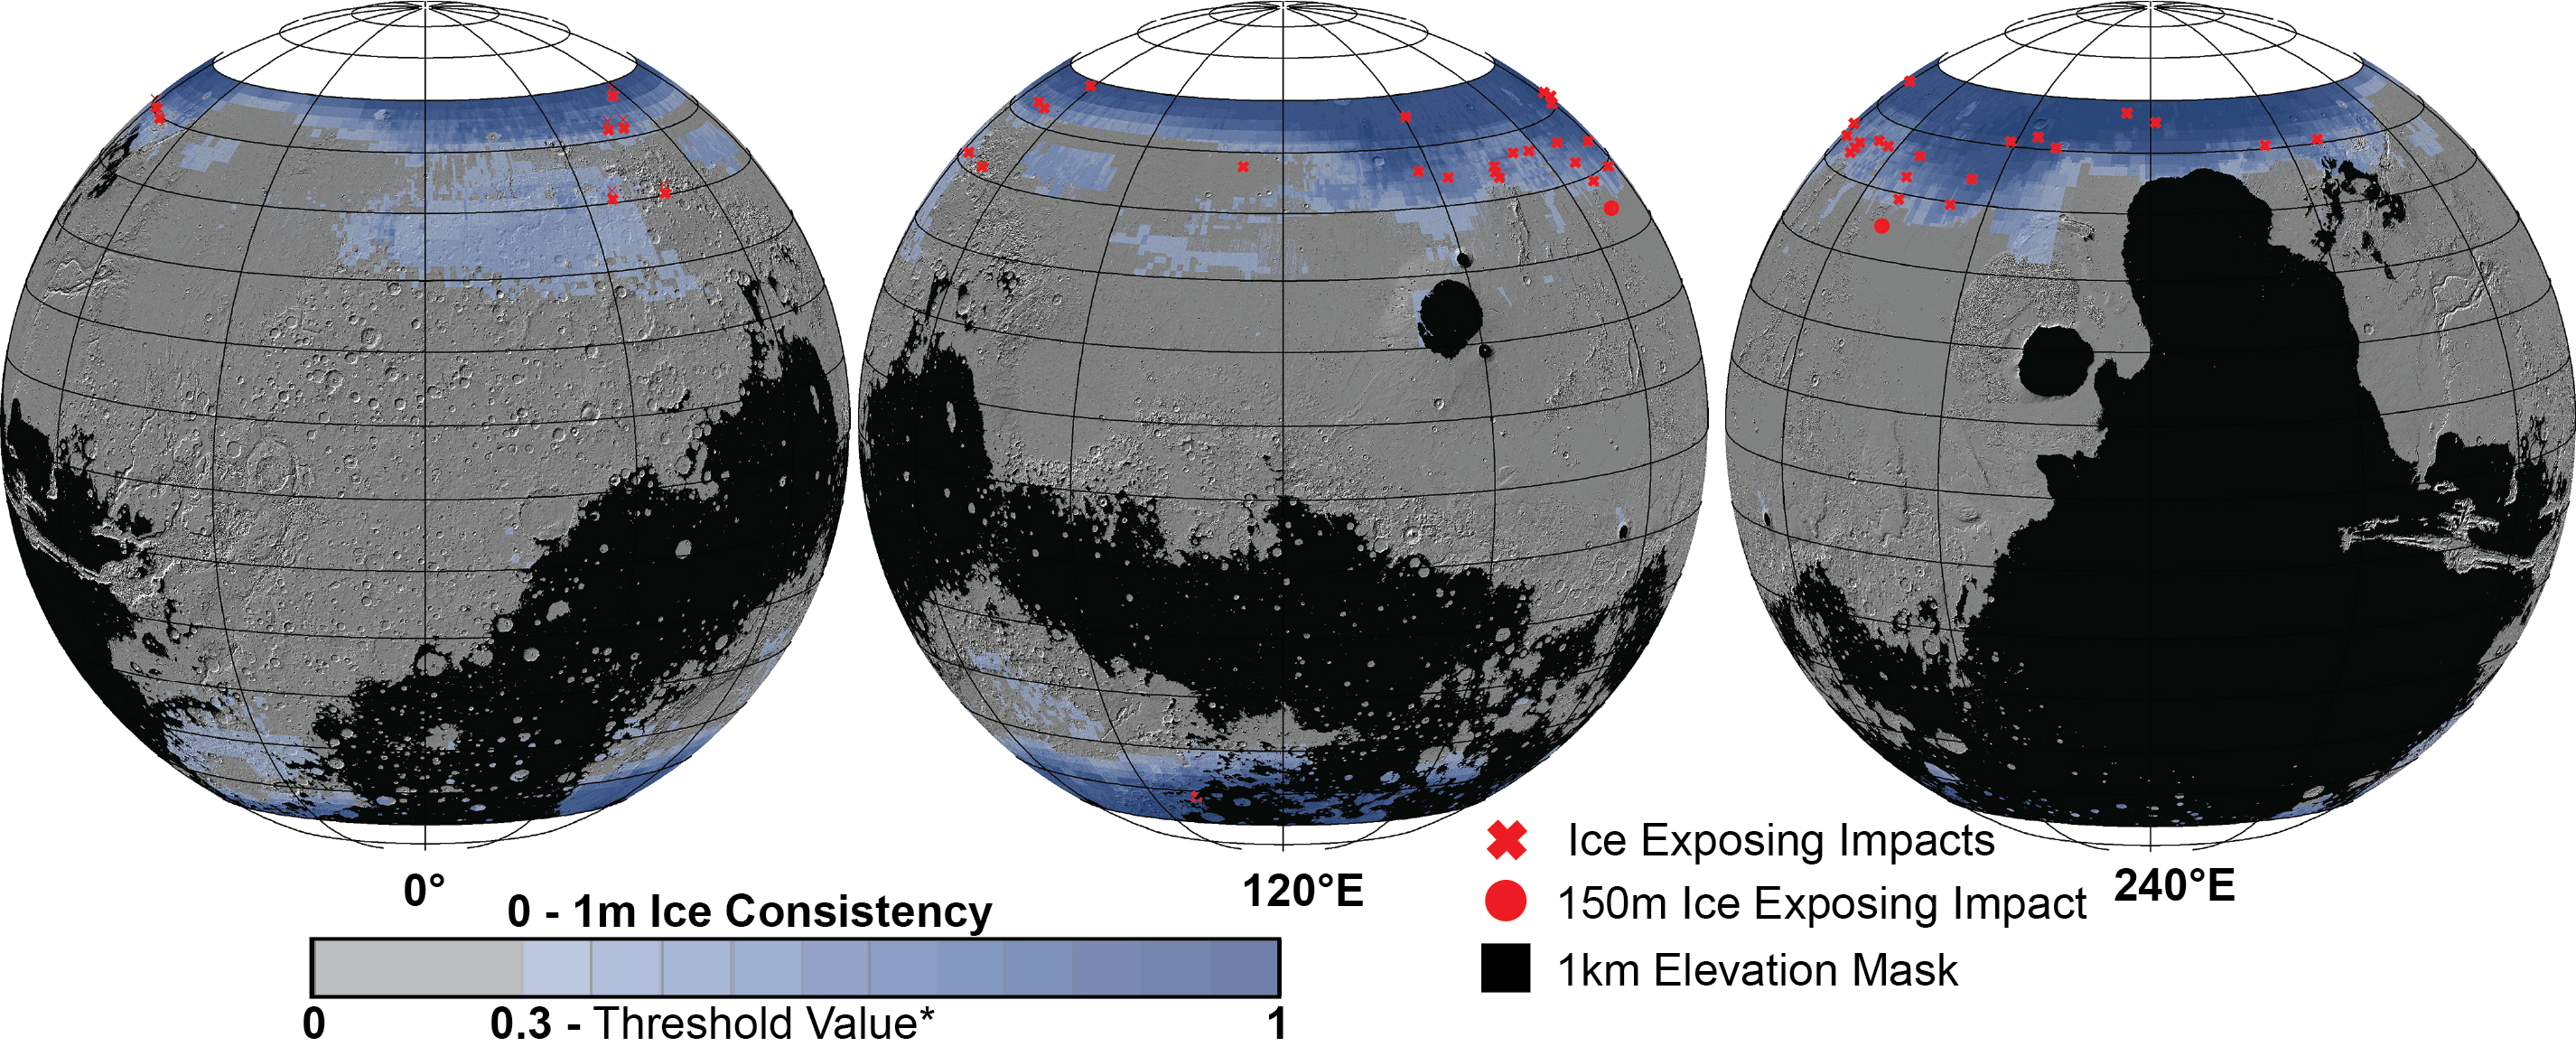

Distribution of Buried Ice on Mars

These Mars global maps show the likely distribution of water ice buried within the upper 3 feet (1 meter) of the planet’s surface and represent the latest data from the Subsurface Water Ice Mapping project, or SWIM. SWIM uses data acquired by science instruments aboard three NASA orbital missions to estimate where ice may be hiding below the surface. Superimposed on the globes are the locations of ice-exposing meteoroid impacts, which provide an independent means to test the mapping results.

The ice-exposing impacts were spotted by the High-Resolution Imaging Science Experiment (HiRISE), a camera aboard NASA’s Mars Reconnaissance Orbiter. While other instruments at Mars can only suggest where buried water ice is located, HiRISE’s imagery of ice-exposing impacts can confirm where ice is present.

Most of these craters are no more than 33 feet (10 meters) in diameter, although in 2022 HiRISE captured a 492-foot-wide (150-meter-wide) impact crater that revealed a motherlode of ice that had been hiding beneath the surface. This crater is indicated with a circle in the upper-left portion of the right-most globe above.

Scientists can use mapping data like this to decide where the first astronauts on Mars should land: Buried ice will be a vital resource for the first people to set foot on Mars, serving as drinking water and a key ingredient for rocket fuel. It would also be a major scientific target: Astronauts or robots could one day drill ice cores much as scientists do on Earth, uncovering the climate history of Mars and exploring potential habitats (past or present) for microbial life.

The need to look for subsurface ice arises because liquid water isn’t stable on the Martian surface: The atmosphere is so thin that water immediately vaporizes. There’s plenty of ice at the Martian poles – mostly made of water, although carbon dioxide, or dry ice, can be found as well – but those regions are too cold for astronauts (or robots) to survive for long.

SWIM is led by the Planetary Science Institute in Tucson, Arizona and managed by NASA’s Jet Propulsion Laboratory in Southern California. The University of Arizona, in Tucson, operates HiRISE, which was built by Ball Aerospace & Technologies Corp., in Boulder, Colorado. JPL, a division of Caltech in Pasadena, California, manages the Mars Reconnaissance Orbiter for NASA’s Science Mission Directorate in Washington.

Credit: NASA/JPL-Caltech/Planetary Science Institute